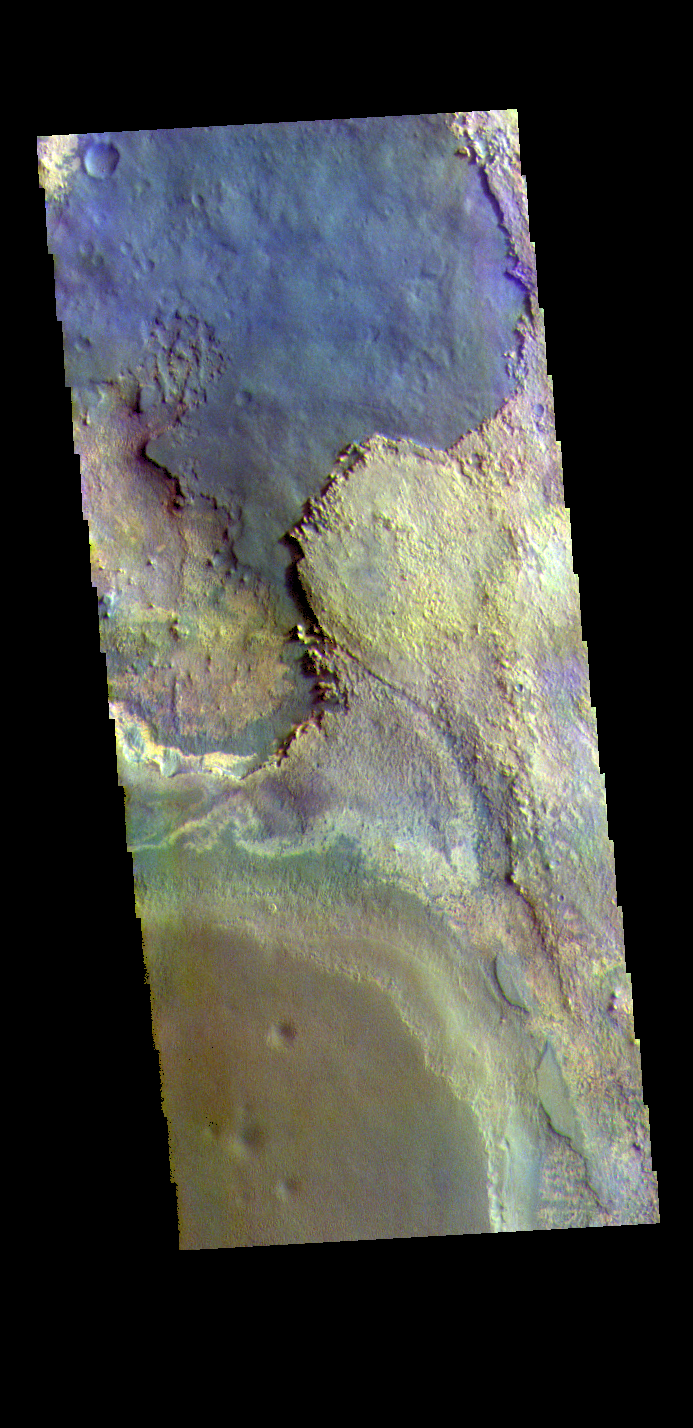

Meridiani Planum – False Color

The THEMIS VIS camera contains 5 filters. The data from different filters can be combined in multiple ways to create a false color image. These false color images may reveal subtle variations of the surface not easily identified in a single band image. Today’s false color image shows part of Meridiani Planum.

The THEMIS VIS camera is capable of capturing color images of the Martian surface using five different color filters. In this mode of operation, the spatial resolution and coverage of the image must be reduced to accommodate the additional data volume produced from using multiple filters. To make a color image, three of the five filter images (each in grayscale) are selected. Each is contrast enhanced and then converted to a red, green, or blue intensity image. These three images are then combined to produce a full color, single image. Because the THEMIS color filters don’t span the full range of colors seen by the human eye, a color THEMIS image does not represent true color. Also, because each single-filter image is contrast enhanced before inclusion in the three-color image, the apparent color variation of the scene is exaggerated. Nevertheless, the color variation that does appear is representative of some change in color, however subtle, in the actual scene. Note that the long edges of THEMIS color images typically contain color artifacts that do not represent surface variation.

Credit: NASA/JPL-Caltech/ASU